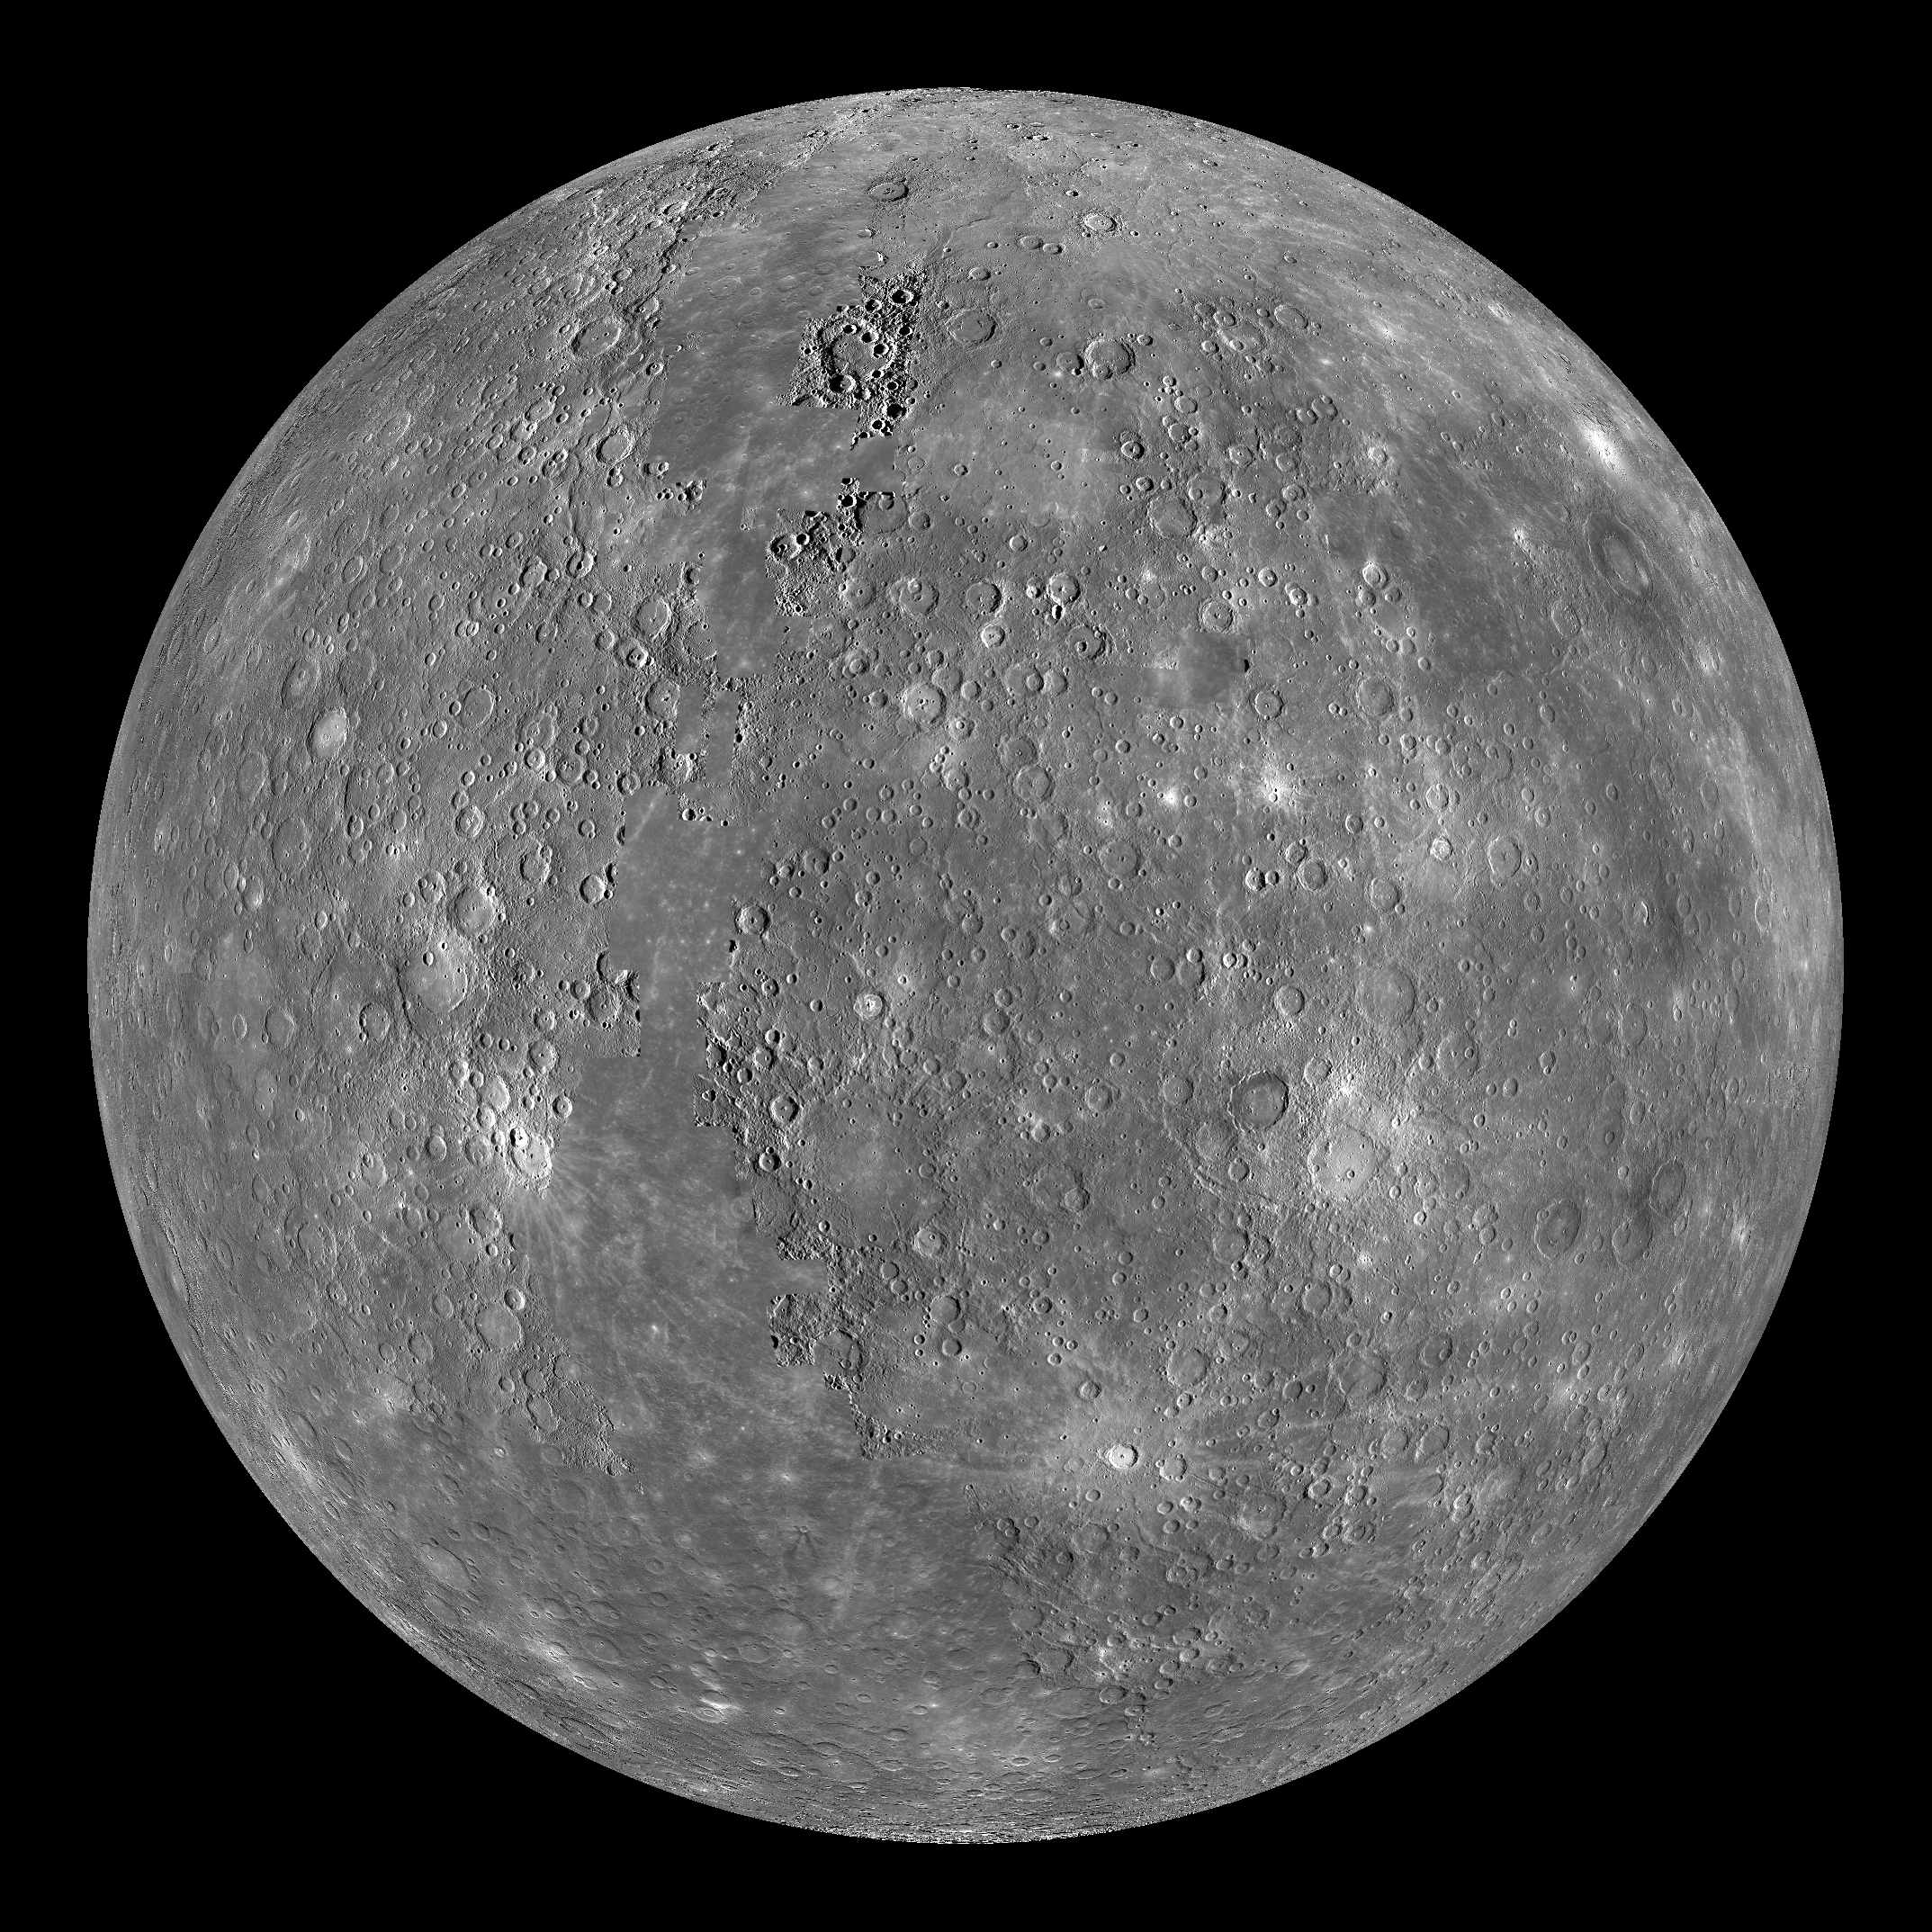

Mercury Globe: 0°N, 0°E

The above image shows an orthographic projection of this global mosaic centered at 0°N, 0°E. The rayed crater Debussy can be seen towards the bottom of the globe and the peak-ring basin Rachmaninoff can be seen towards the eastern edge.

The MESSENGER spacecraft is the first ever to orbit the planet Mercury, and the spacecraft’s seven scientific instruments and radio science investigation are unraveling the history and evolution of the Solar System’s innermost planet. Visit the Why Mercury? section of this website to learn more about the key science questions that the MESSENGER mission is addressing. During the one-year primary mission, MDIS is scheduled to acquire more than 75,000 images in support of MESSENGER’s science goals.

Instrument: Narrow Angle Camera (NAC) and Wide Angle Camera (WAC) of the Mercury Dual Imaging System (MDIS)
Resolution: 2.5 km/pixel
Scale: Mercury’s diameter is 4880 kilometers (3030 miles)
Map Projection: orthographic
Center Latitude: 0°
Center Longitude: 0°

These images are from MESSENGER, a NASA Discovery mission to conduct the first orbital study of the innermost planet, Mercury. For information regarding the use of images, see the MESSENGER image use policy.

Credit: NASA/Johns Hopkins University Applied Physics Laboratory/Carnegie Institution of Washington